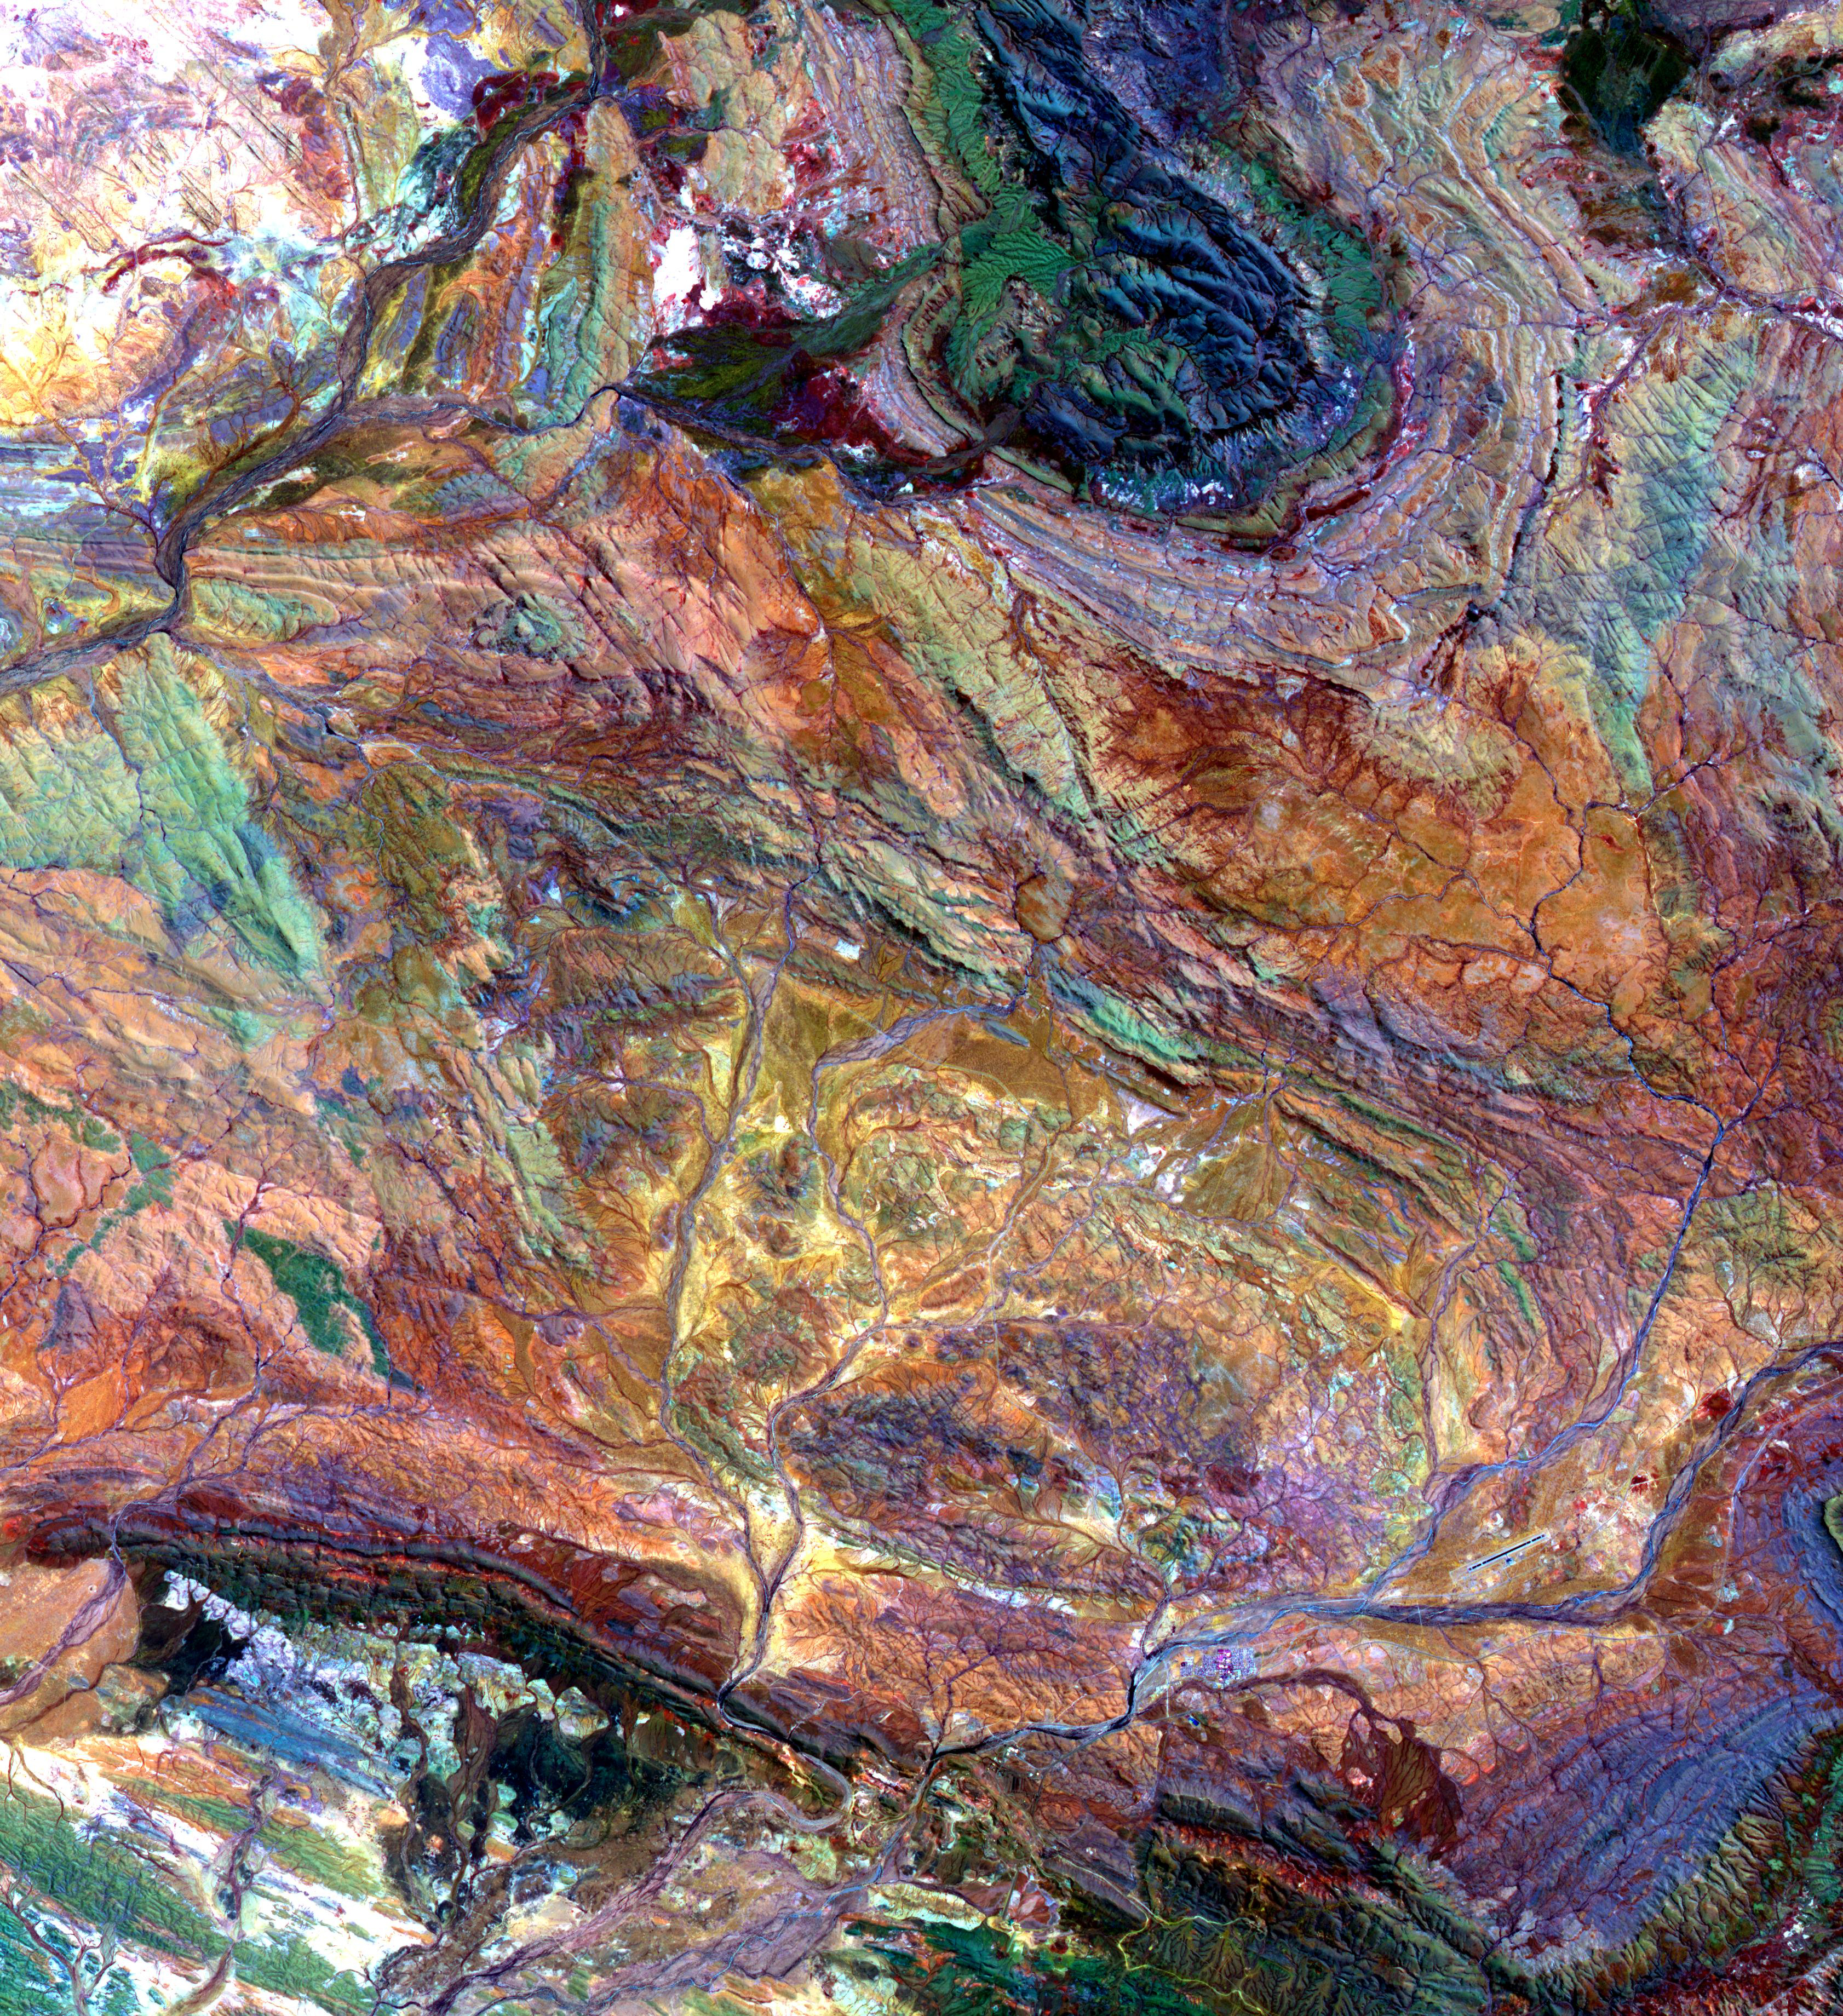

Pilbara, NW Australia

The Pilbara in northwestern Australia exposes some of the oldest rocks on Earth, over 3.6 billion years old. The iron-rich rocks formed before the presence of atmospheric oxygen, and life itself. Found upon these rocks are 3.45 billion-year-old fossil stromatolites, colonies of microbial cyanobacteria. The image is a composite of ASTER bands 4-2-1 displayed in RGB. The image was acquired October 12, 2004, covers an area of 49.1 by 55.2 km, and is located at 22.8 degrees south, 117.6 degrees east.

With its 14 spectral bands from the visible to the thermal infrared wavelength region and its high spatial resolution of about 50 to 300 feet (15 to 90 meters), ASTER images Earth to map and monitor the changing surface of our planet. ASTER is one of five Earth-observing instruments launched Dec. 18, 1999, on Terra. The instrument was built by Japan’s Ministry of Economy, Trade and Industry. A joint U.S./Japan science team is responsible for validation and calibration of the instrument and data products.

The broad spectral coverage and high spectral resolution of ASTER provides scientists in numerous disciplines with critical information for surface mapping and monitoring of dynamic conditions and temporal change. Example applications are monitoring glacial advances and retreats; monitoring potentially active volcanoes; identifying crop stress; determining cloud morphology and physical properties; wetlands evaluation; thermal pollution monitoring; coral reef degradation; surface temperature mapping of soils and geology; and measuring surface heat balance.

The U.S. science team is located at NASA’s Jet Propulsion Laboratory in Pasadena, Calif. The Terra mission is part of NASA’s Science Mission Directorate, Washington.

Credit: NASA/METI/AIST/Japan Space Systems, and U.S./Japan ASTER Science Team